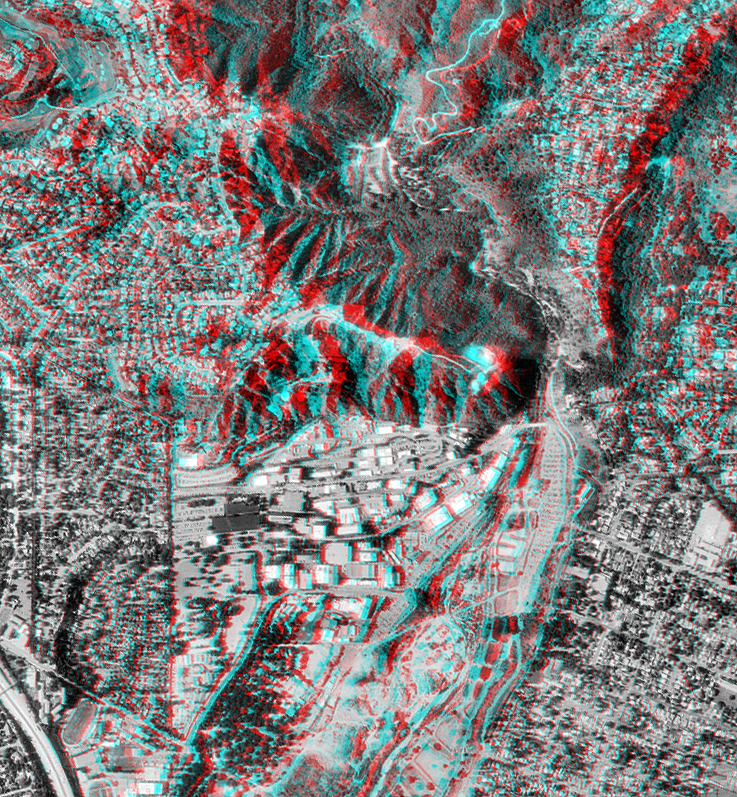

Pasadena, California Anaglyph with Aerial Photo Overlay

This anaglyph shows NASA’s Jet Propulsion Laboratory (JPL) in Pasadena, California. Red-blue glasses are required to see the 3-D effect. The surrounding residential areas of La Canada-Flintridge (to the left) and Altadena/Pasadena (to the right) are also shown. JPL is located at the base of the San Gabriel Mountains, an actively growing mountain range, seen towards the top of the image. The large canyon coming out of the mountains (top to bottom of image) is the Arroyo Seco, which is a major drainage channel for the mountains. Sand and gravel removal operations in the lower part of the arroyo (bottom of image) are removing debris brought down by flood and mudflow events. Old landslide scars (lobe-shaped features) are seen in the arroyo, evidence that living near steep canyon slopes in tectonically active areas can be hazardous. The data can also be utilized by recreational users such as hikers enjoying the natural beauty of these rugged mountains.

This anaglyph was generated using topographic data from the Shuttle Radar Topography Mission to create two differing perspectives of a single image, one perspective for each eye. The detailed aerial image was provided by U. S. Geological Survey digital orthophotography. Each point in the image is shifted slightly, depending on its elevation. When viewed through special glasses, the result is a vertically exaggerated view of the Earth’s surface in its full three dimensions. Anaglyph glasses cover the left eye with a red filter and cover the right eye with a blue filter.

The Shuttle Radar Topography Mission (SRTM), launched on February 11, 2000, uses the same radar instrument that comprised the Spaceborne Imaging Radar-C/X-Band Synthetic Aperture Radar (SIR-C/X-SAR) that flew twice on the Space Shuttle Endeavour in 1994. The mission is designed to collect three-dimensional measurements of the Earth’s surface. To collect the 3-D data, engineers added a 60-meter-long (200-foot) mast, an additional C-band imaging antenna and improved tracking and navigation devices. The mission is a cooperative project between the National Aeronautics and Space Administration (NASA), the National Imagery and Mapping Agency (NIMA) and the German (DLR) and Italian (ASI) space agencies. It is managed by NASA’s Jet Propulsion Laboratory, Pasadena, CA, for NASA’s Earth Science Enterprise,Washington, DC.

Size: 2.2 km (1.4 miles) x 2.4 km (1.49 miles)
Location: 34.16 deg. North lat., 118.16 deg. West lon.
Orientation: looking straight down at land
Original Data Resolution: SRTM, 30 meters; Aerial Photo, 3 meters.
Date Acquired: February 16, 2000
Image: NASA/JPL/NIMA

Credit: NASA/JPL